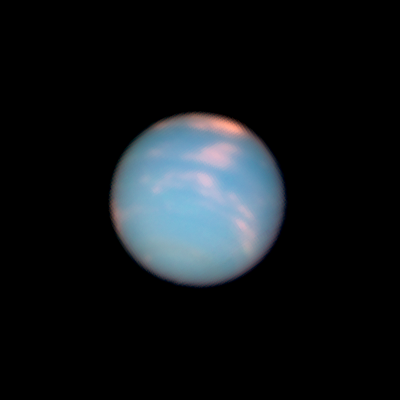

Neptune: 23:09 UT (June 25, 2011)

Object Name: Neptune
Object Description: Planet
Instrument: HST/WFC3/UVIS
Filters: F467N (46nm), F631N (63nm), and F845M (84nm)

This image is a composite of many separate exposures made by the WFC3/UVIS instrument on the Hubble Space Telescope using three different filters. The color results from assigning different hues (colors) to each monochromatic image. In this case, the assigned colors are: Blue: F467N (46nm) Green: F631N (63nm) Red/orange: F845M (84nm)

Credit: NASA, ESA, and the Hubble Heritage Team (STScI/AURA)